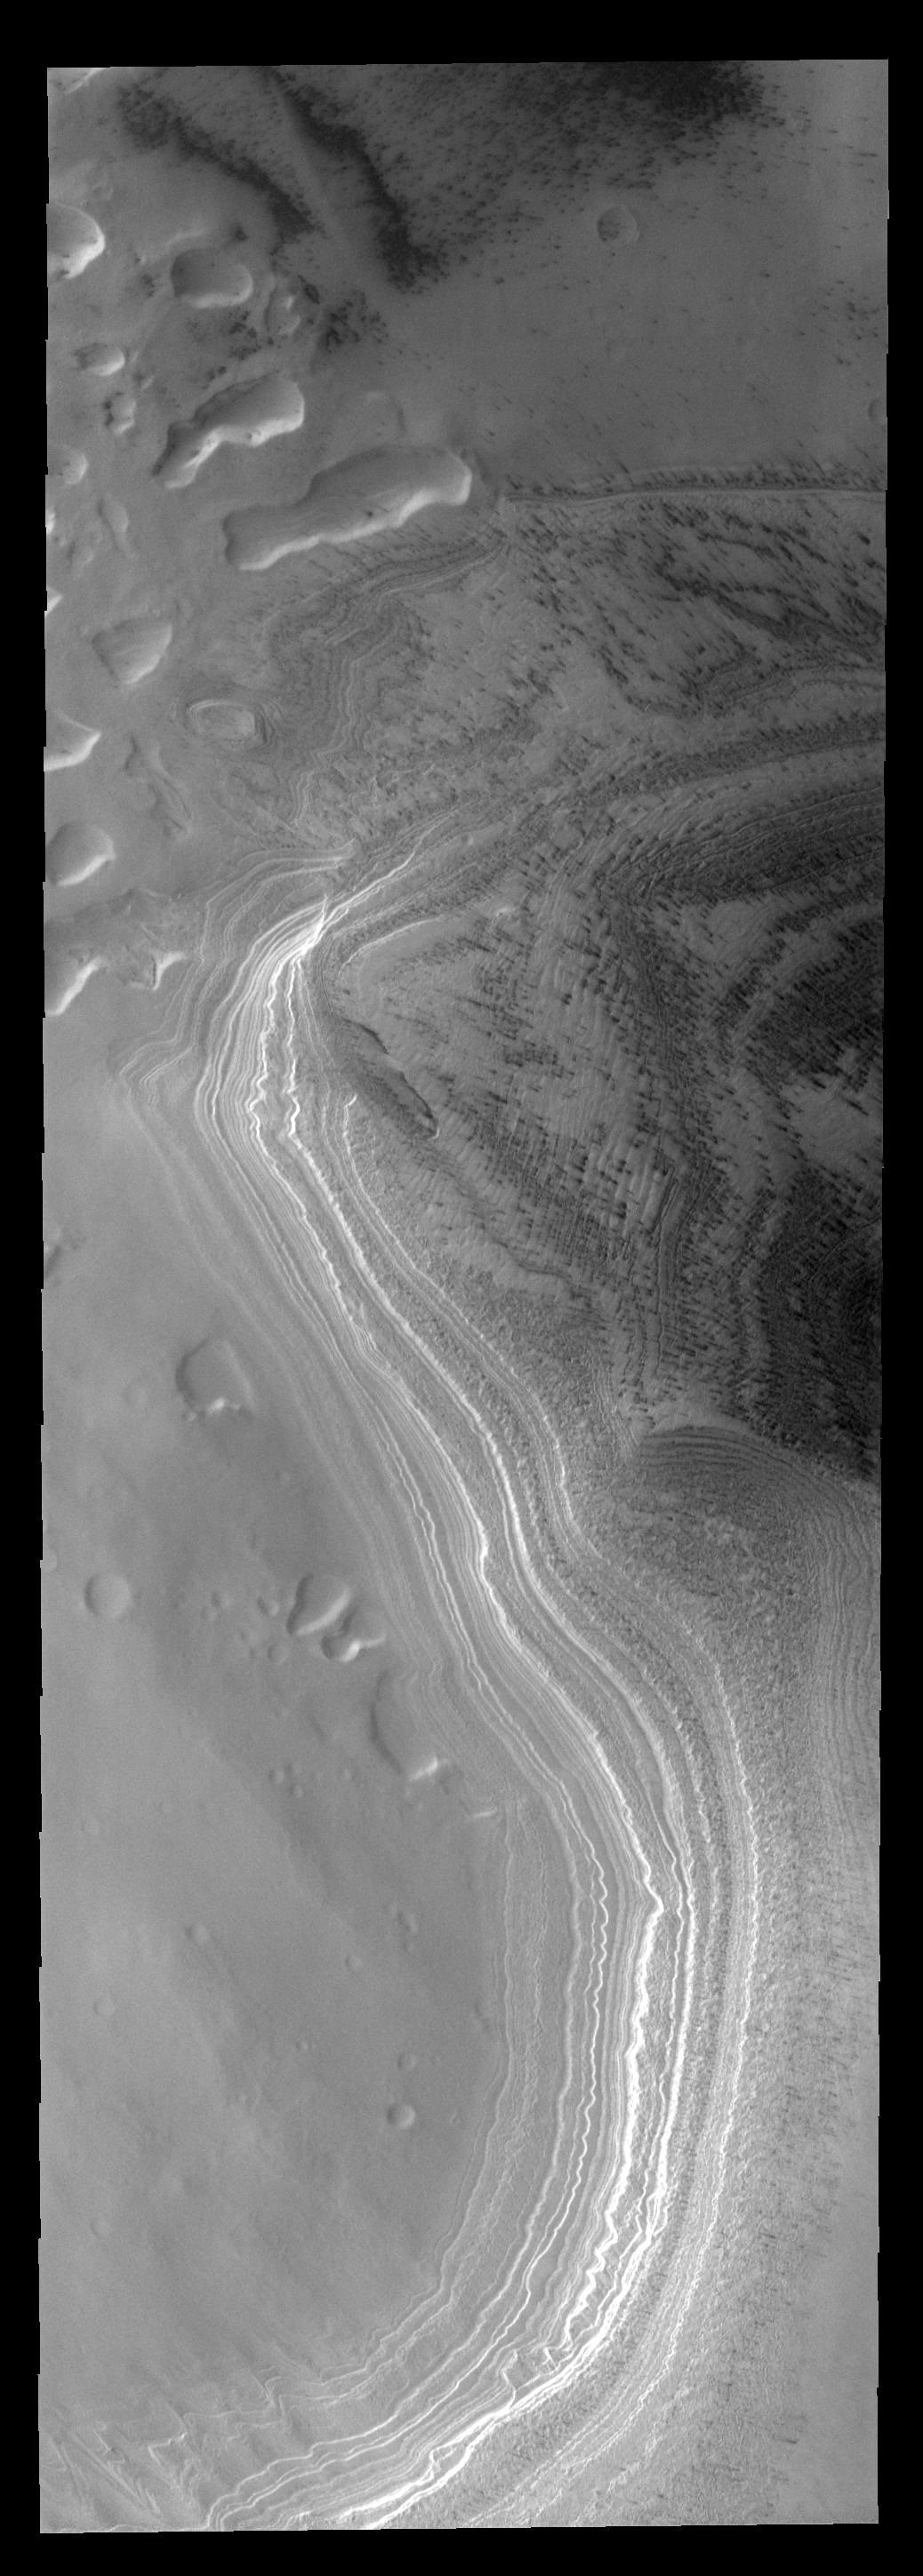

Polar Layers

The layering of the south polar cap is evident in this image.

Image information: VIS instrument. Latitude -82.4N, Longitude 318.5E. 17 meter/pixel resolution.

Please see the THEMIS Data Citation Note for details on crediting THEMIS images.

Note: this THEMIS visual image has not been radiometrically nor geometrically calibrated for this preliminary release. An empirical correction has been performed to remove instrumental effects. A linear shift has been applied in the cross-track and down-track direction to approximate spacecraft and planetary motion. Fully calibrated and geometrically projected images will be released through the Planetary Data System in accordance with Project policies at a later time.

NASA’s Jet Propulsion Laboratory manages the 2001 Mars Odyssey mission for NASA’s Office of Space Science, Washington, D.C. The Thermal Emission Imaging System (THEMIS) was developed by Arizona State University, Tempe, in collaboration with Raytheon Santa Barbara Remote Sensing. The THEMIS investigation is led by Dr. Philip Christensen at Arizona State University. Lockheed Martin Astronautics, Denver, is the prime contractor for the Odyssey project, and developed and built the orbiter. Mission operations are conducted jointly from Lockheed Martin and from JPL, a division of the California Institute of Technology in Pasadena.

Credit: NASA/JPL/ASU